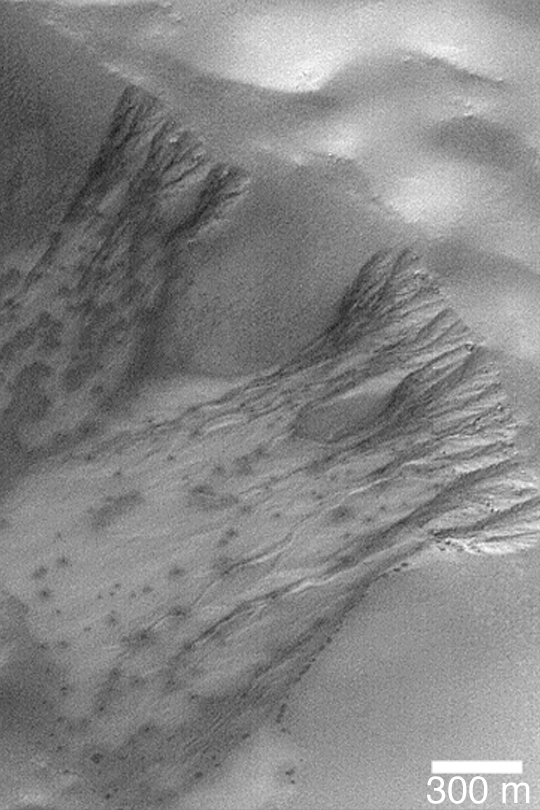

Defrosting Gully Aprons

MGS MOC Release No. MOC2-398, 21 June 2003

This is a late winter Mars Global Surveyor (MGS) Mars Orbiter Camera (MOC) picture of frost-covered gullies in a crater in the martian southern hemisphere. The dark spots are areas where the frost has begun to change or sublime away. The gullies are formed by a combination of mass movement (landsliding) and possibly fluid flow through the channels–whether the fluid was liquid water or some other material is unknown. Today, the surfaces are dry and subjected to the seasonal coming-and-going of carbon dioxide frost. The image is located near 71.0°S, 95.5°W. Sunlight illuminates the scene from the upper left.

Credit: NASA/JPL/Malin Space Science Systems